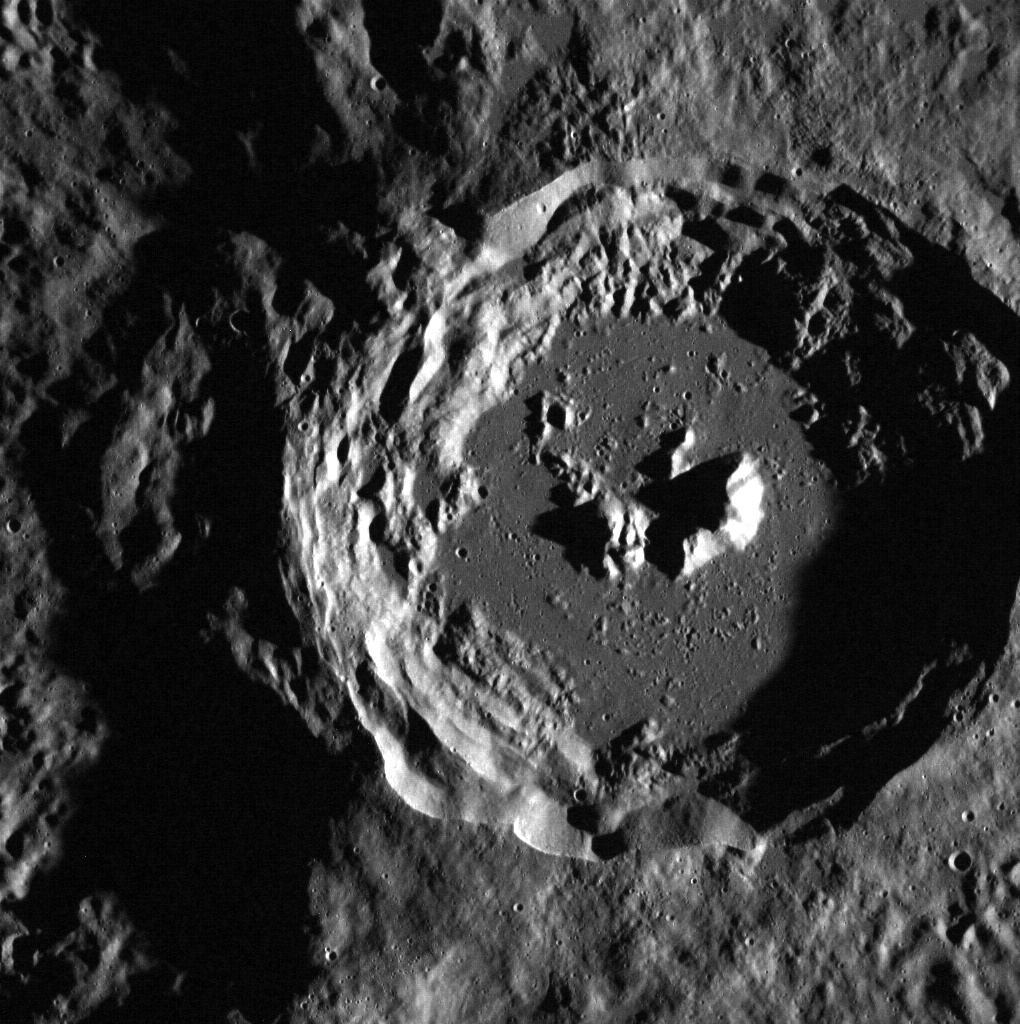

A Crater in Closeup

This image features a crater situated at the edge of the larger Oskison crater located in the plains north of Caloris basin. Due to MESSENGER’s highly elliptical orbit, MDIS’s Wide Angle Camera is capable of capturing higher resolution images in Mercury’s northern hemisphere, such as this 58 meters per pixel view. A detailed look at the crater reveals its terraced walls, smooth floor, and its superposition on Oskison’s shadowed rim.

This image was acquired as part of MDIS’s high-resolution surface morphology base map. The surface morphology base map will cover more than 90% of Mercury’s surface with an average resolution of 250 meters/pixel (0.16 miles/pixel or 820 feet/pixel). Images acquired for the surface morphology base map typically have off-vertical Sun angles (i.e., high incidence angles) and visible shadows so as to reveal clearly the topographic form of geologic features.

The MESSENGER spacecraft is the first ever to orbit the planet Mercury, and the spacecraft’s seven scientific instruments and radio science investigation are unraveling the history and evolution of the Solar System’s innermost planet. Visit the Why Mercury? section of this website to learn more about the key science questions that the MESSENGER mission is addressing. During the one-year primary mission, MDIS is scheduled to acquire more than 75,000 images in support of MESSENGER’s science goals.

Date acquired: August 01, 2011
Image Mission Elapsed Time (MET): 220677117
Image ID: 577219
Instrument: Wide Angle Camera (WAC) of the Mercury Dual Imaging System (MDIS)
WAC filter: 7 (748 nanometers)
Center Latitude: 60.18°
Center Longitude: 141.9° E
Resolution: 58 meters/pixel
Scale: This crater is approximately 39 km (24 mi) in diameter.
Incidence Angle: 81.2°
Emission Angle: 0.8°
Phase Angle: 80.5°

These images are from MESSENGER, a NASA Discovery mission to conduct the first orbital study of the innermost planet, Mercury. For information regarding the use of images, see the MESSENGER image use policy.

Credit: NASA/Johns Hopkins University Applied Physics Laboratory/Carnegie Institution of Washington